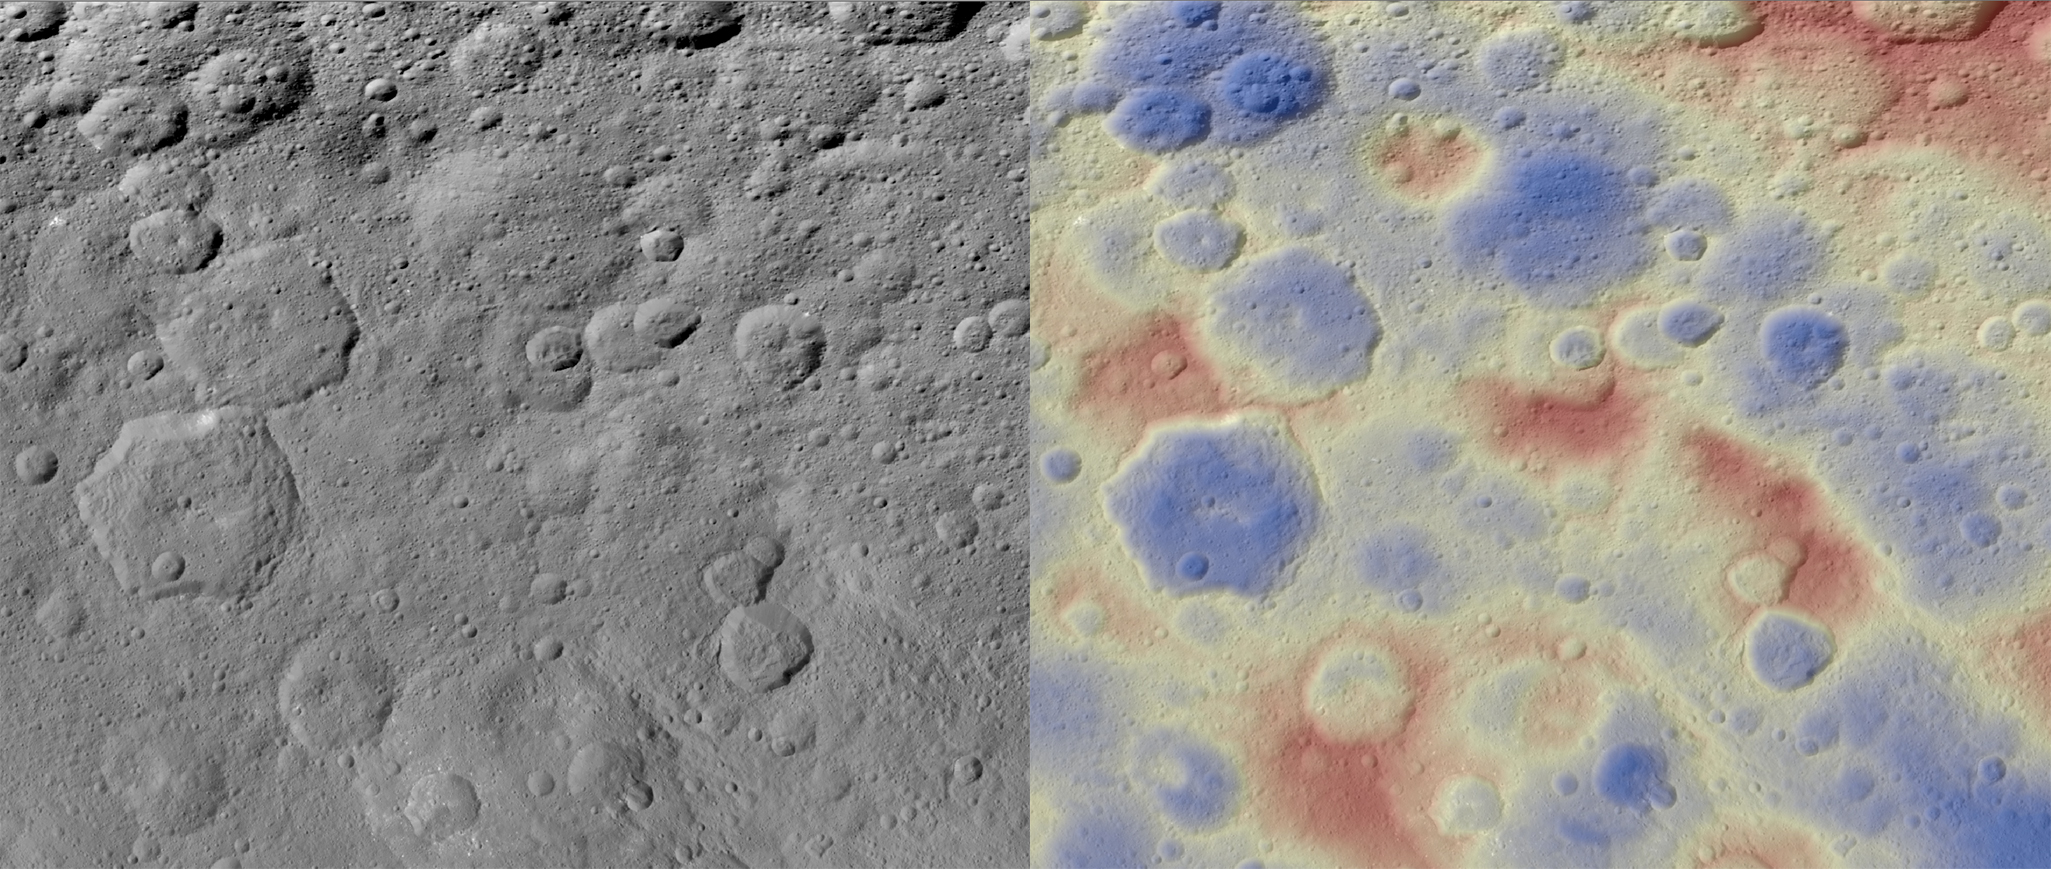

Kwanzaa Tholus

Annotated Version

These images show a subtle feature on Ceres called Kwanzaa Tholus. Kwanzaa, meaning “first fruits” in Swahili, is an African-American festival based on ancient African harvest celebrations, and takes place from December 26 to January 1.

A tholus is a type of small mountain. Kwanzaa Tholus measures about 22 by 12 miles (35 by 19 kilometers) and is elevated about 2 miles (3 km) above its surroundings. Because the mountain does not rise sharply above the ground, it is difficult to see in the mosaic on the left, although a small crescent-shaped shadow stands out. The image on the right, which is an elevation map of the area, shows where Kwanzaa Tholus is more prominently.

The rounded shape of Kwanzaa Tholus is typical of tholi (plural of tholus) in general, but is different than other examples found on Ceres (like Dalien Tholus) and Mars. This region is particularly rich in this type of feature: The current Ceres map shows six named tholi and montes (slightly bigger mountains) in the region (centered around 32 degrees north, 327 degrees east) and several others including Ahuna Mons farther south.

Scientists say Kwanzaa Tholus may have once been as prominent as Ahuna Mons, the tallest and most noticeable mountain on Ceres. Ahuna Mons is likely a cryovolcano, a volcano formed by the gradual accumulation of thick, slowly flowing icy materials. Because ice is not strong enough to preserve an elevated structure for extended periods, cryovolcanoes on Ceres are expected to gradually collapse over tens of millions of years. This means Kwanzaa Tholus and other tholi in that area could be degraded mountains, which also formed from cryovolcanic activity.

The mosaic on the left combines images taken by NASA’s Dawn spacecraft in its high-altitude mapping orbit (HAMO) at about 915 miles (1,470 kilometers) above the surface. The spatial resolution is 450 feet (140 meters) per pixel.

Dawn’s mission is managed by JPL for NASA’s Science Mission Directorate in Washington. Dawn is a project of the directorate’s Discovery Program, managed by NASA’s Marshall Space Flight Center in Huntsville, Alabama. UCLA is responsible for overall Dawn mission science. Orbital ATK Inc., in Dulles, Virginia, designed and built the spacecraft. The German Aerospace Center, Max Planck Institute for Solar System Research, Italian Space Agency and Italian National Astrophysical Institute are international partners on the mission team.

Credit: NASA/JPL-Caltech/UCLA/MPS/DLR/IDA